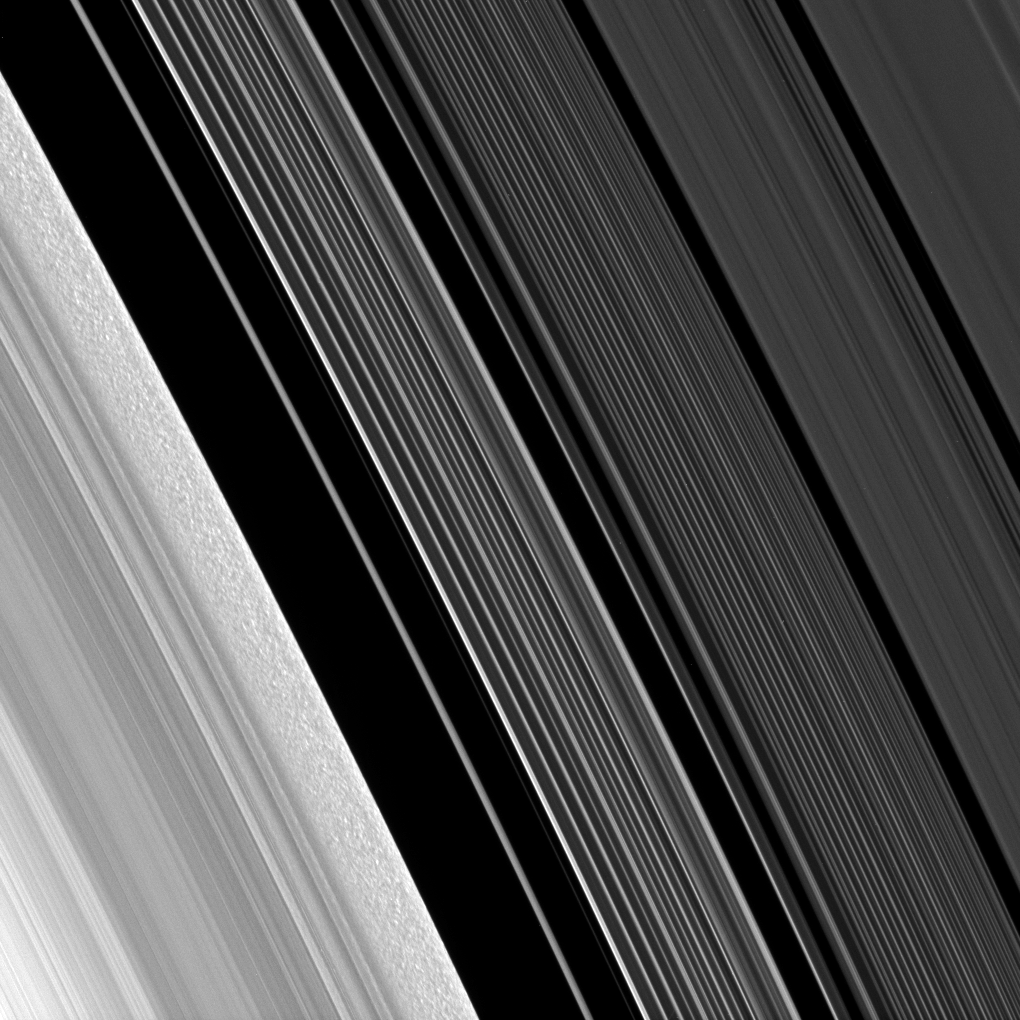

Behold B Ring Clumps

The Cassini spacecraft looks closely at the outer B ring and the Cassini Division, revealing clump-like structures in the outer edge of the B ring.

The scrambled pattern in the B ring’s outer edge — seen here in the lower left corner of the image — is the result of the gravitational clumping of particles there. To learn more about these patterns, see PIA09855. The Cassini Division occupies most of the rest of the image. The A ring can be seen in the upper right.

This view looks toward the sunlit side of the rings from about 31 degrees below the ringplane.

The image was taken in visible light with the Cassini spacecraft narrow-angle camera on July 10, 2009. The view was acquired at a distance of approximately 320,000 kilometers (199,000 miles) from Saturn and at a Sun-Saturn-spacecraft, or phase, angle of 69 degrees. Image scale is about 2 kilometers (5,141 feet) per pixel.

The Cassini-Huygens mission is a cooperative project of NASA, the European Space Agency and the Italian Space Agency. The Jet Propulsion Laboratory, a division of the California Institute of Technology in Pasadena, manages the mission for NASA’s Science Mission Directorate, Washington, D.C. The Cassini orbiter and its two onboard cameras were designed, developed and assembled at JPL. The imaging operations center is based at the Space Science Institute in Boulder, Colo.

Credit: NASA/JPL/Space Science Institute